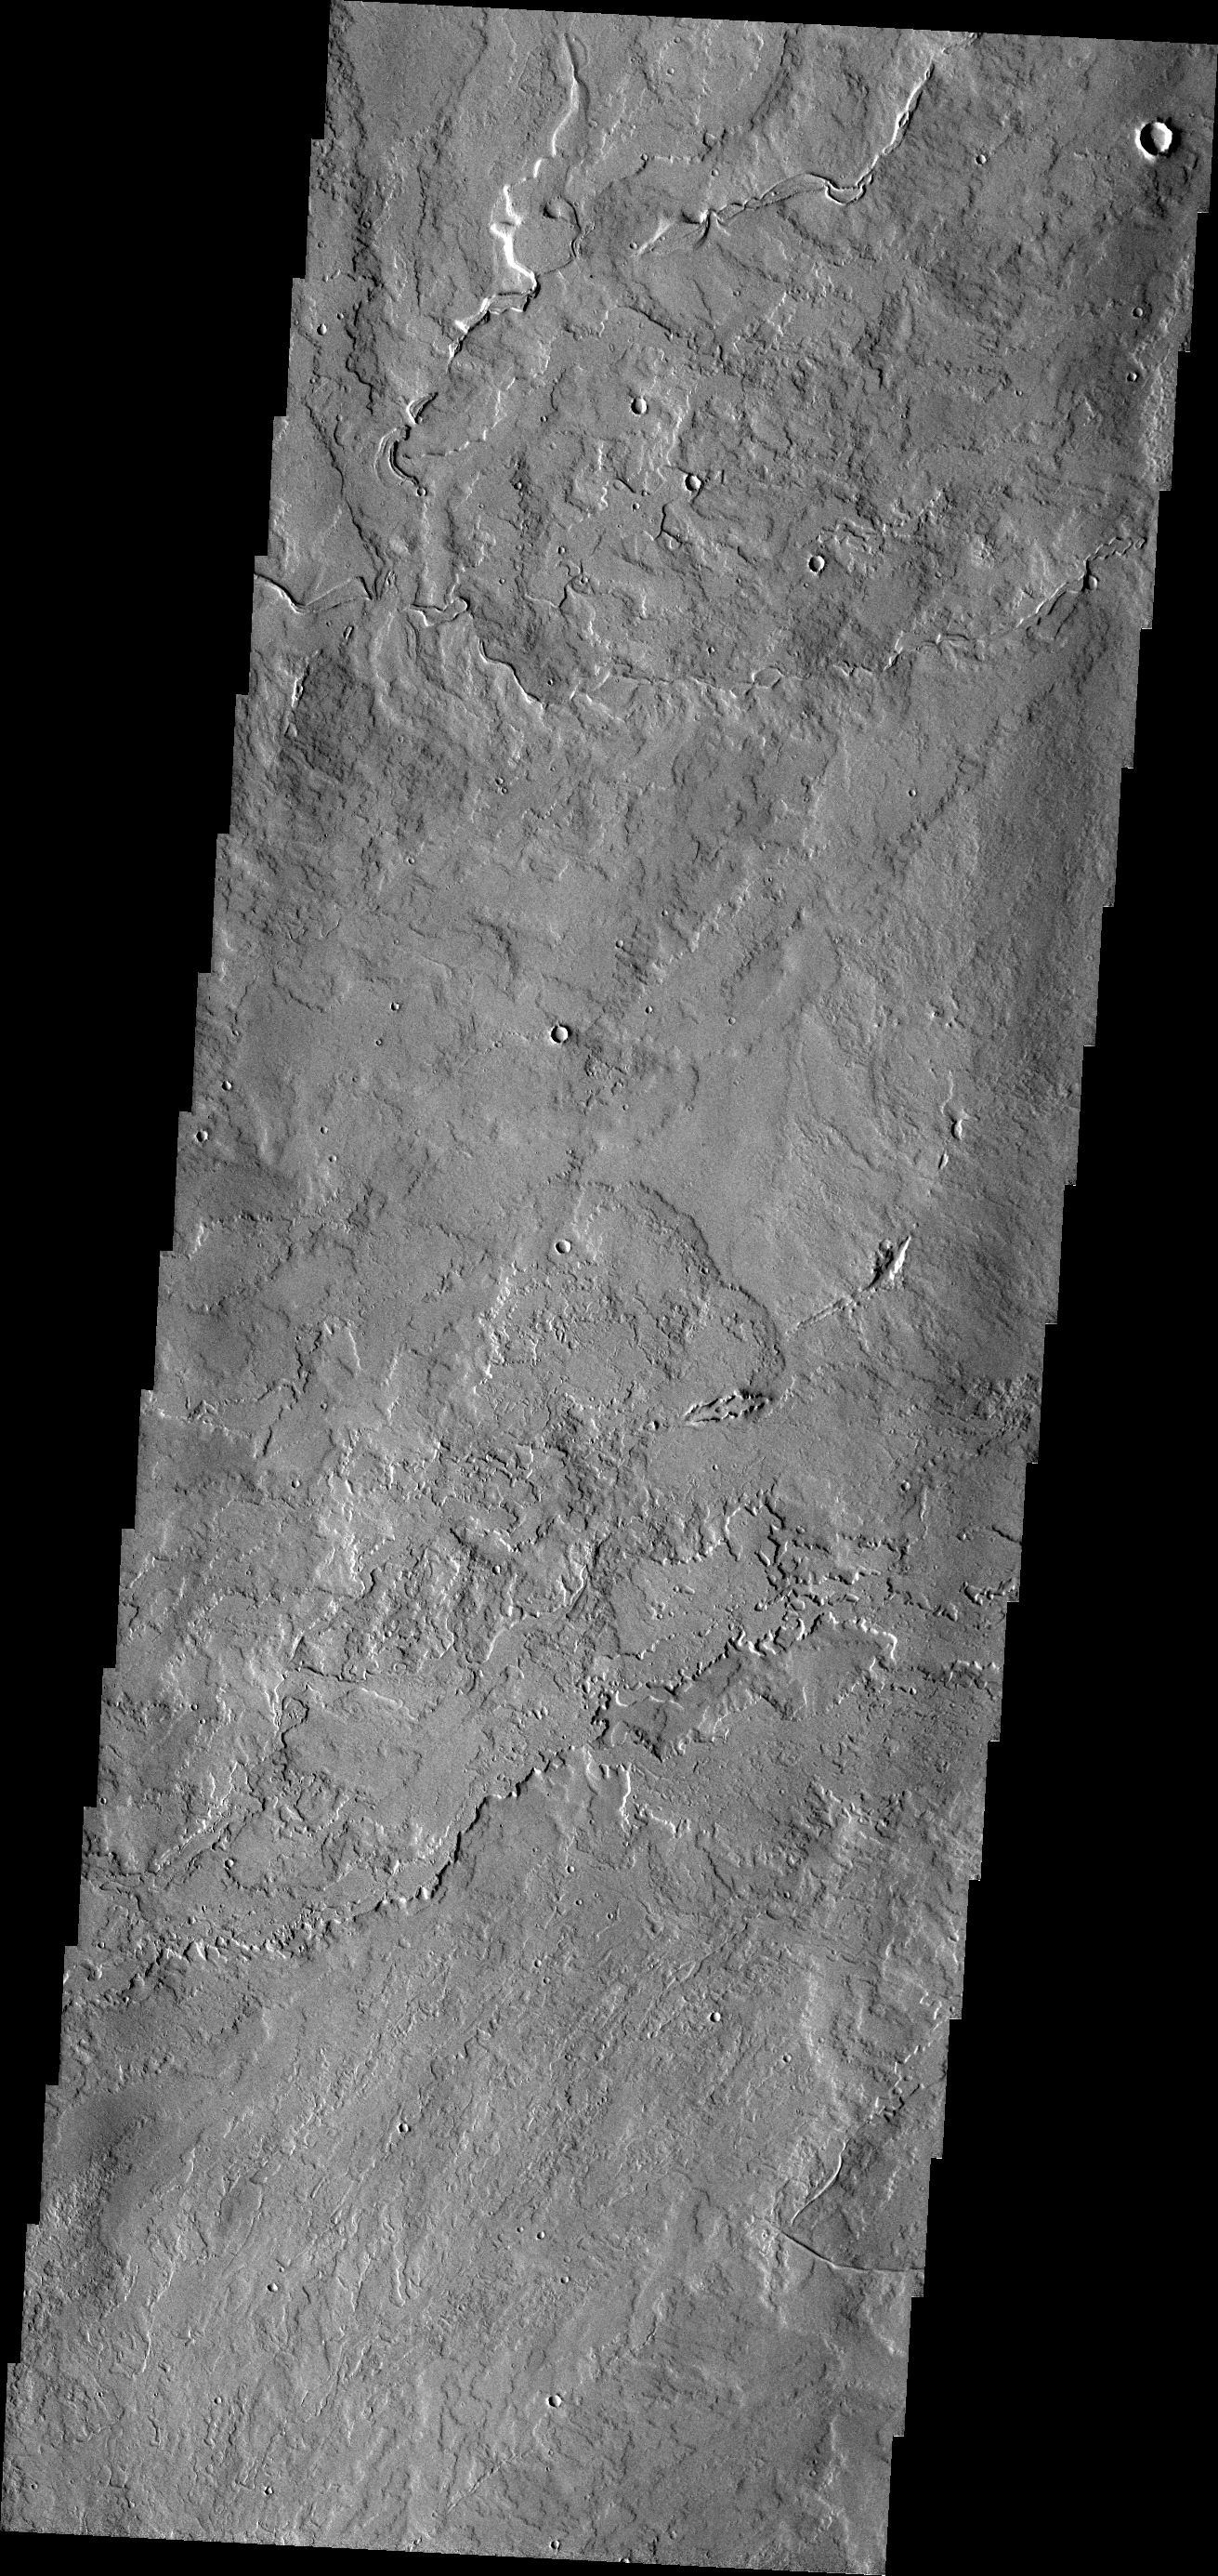

Pavonis Mons

The lava flows in this VIS image originated at Pavonis Mons.

Credit: NASA/JPL/ASU